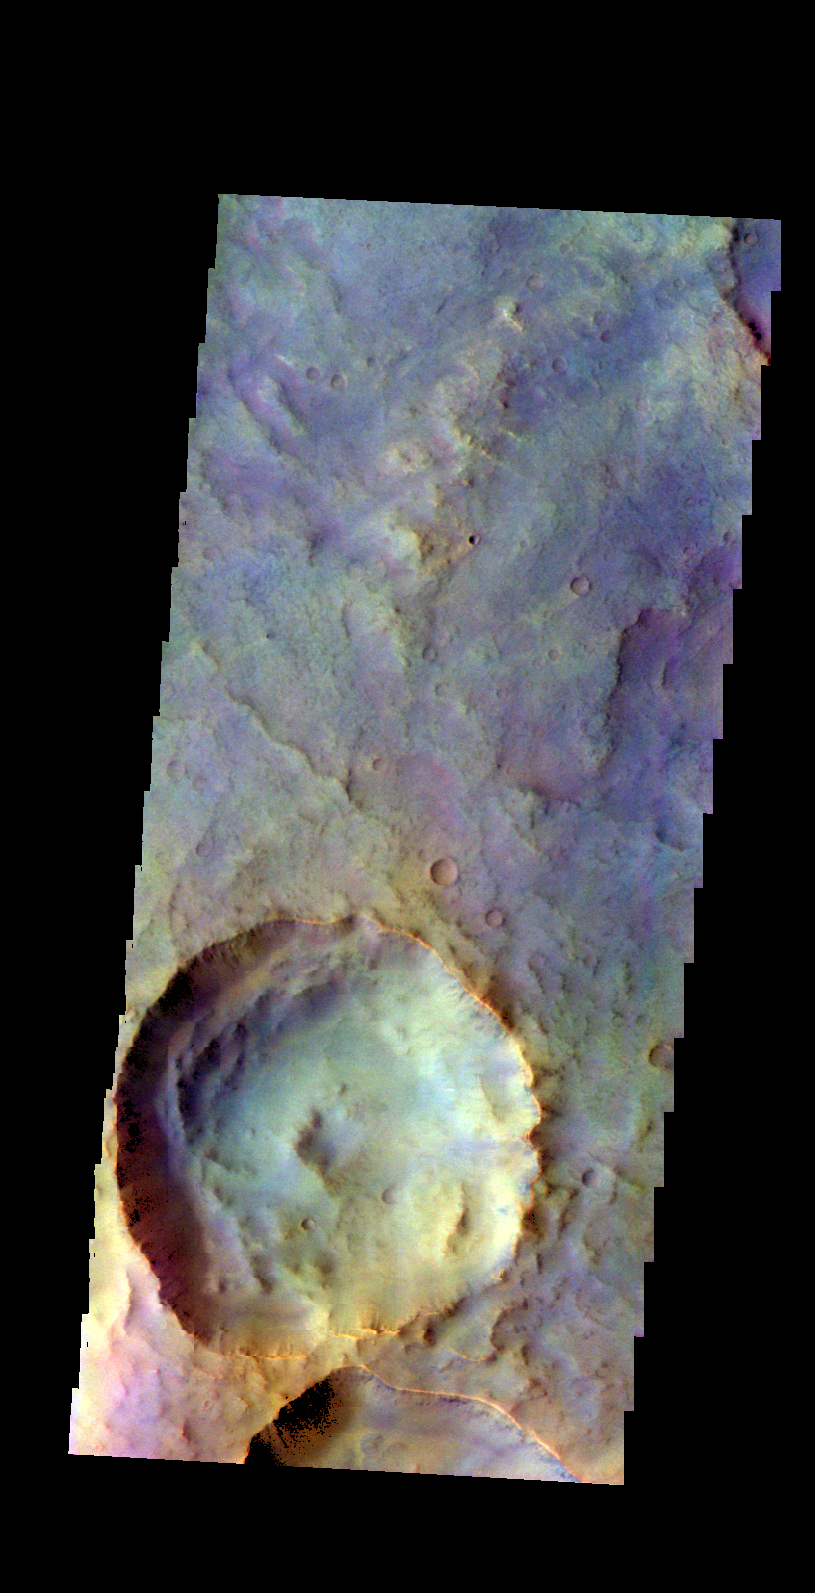

Crater – False Color

The THEMIS camera contains 5 filters. The data from different filters can be combined in multiple ways to create a false color image. These false color images may reveal subtle variations of the surface not easily identified in a single band image. Today’s false color images shows an unnamed crater in Terra Sabaea.

Credit: NASA/JPL-Caltech/ASU